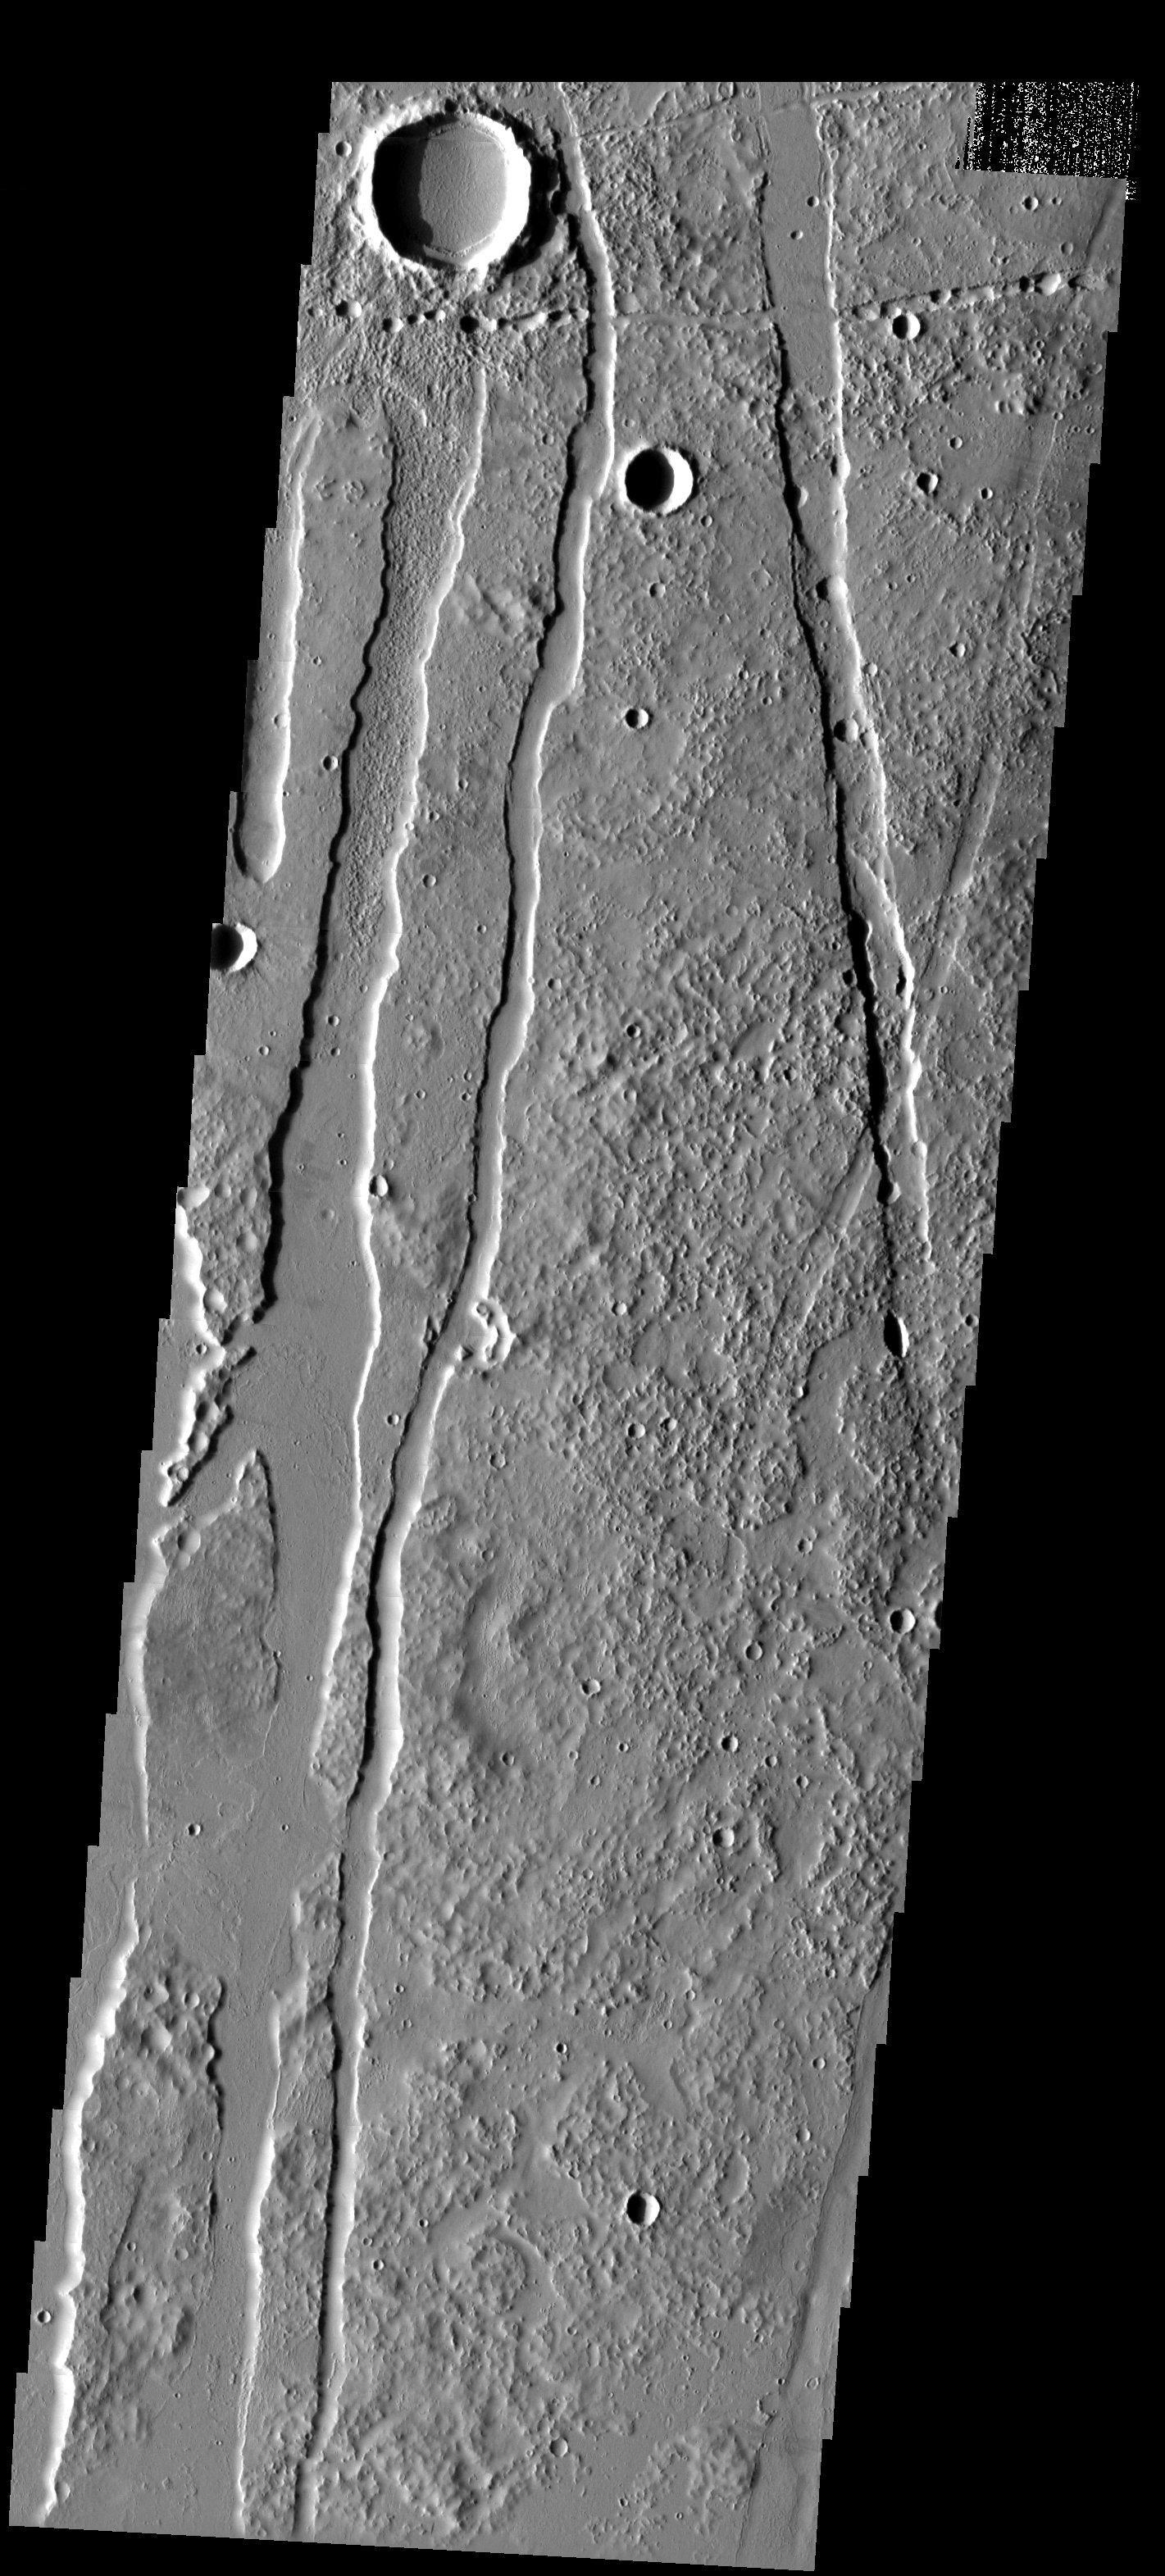

Craters, Pit Chains, and Graben, Oh My!

Released 6 May 2003

Craters, pit chains, graben, and lava flows south of Alba Patera, a volcano located within the Tharsis volcanic complex.

Image information: VIS instrument. Latitude 27.1, Longitude 245 East (115 West). 19 meter/pixel resolution.

Note: this THEMIS visual image has not been radiometrically nor geometrically calibrated for this preliminary release. An empirical correction has been performed to remove instrumental effects. A linear shift has been applied in the cross-track and down-track direction to approximate spacecraft and planetary motion. Fully calibrated and geometrically projected images will be released through the Planetary Data System in accordance with Project policies at a later time.

NASA’s Jet Propulsion Laboratory manages the 2001 Mars Odyssey mission for NASA’s Office of Space Science, Washington, D.C. The Thermal Emission Imaging System (THEMIS) was developed by Arizona State University, Tempe, in collaboration with Raytheon Santa Barbara Remote Sensing. The THEMIS investigation is led by Dr. Philip Christensen at Arizona State University. Lockheed Martin Astronautics, Denver, is the prime contractor for the Odyssey project, and developed and built the orbiter. Mission operations are conducted jointly from Lockheed Martin and from JPL, a division of the California Institute of Technology in Pasadena.

Credit: NASA/JPL/Arizona State University